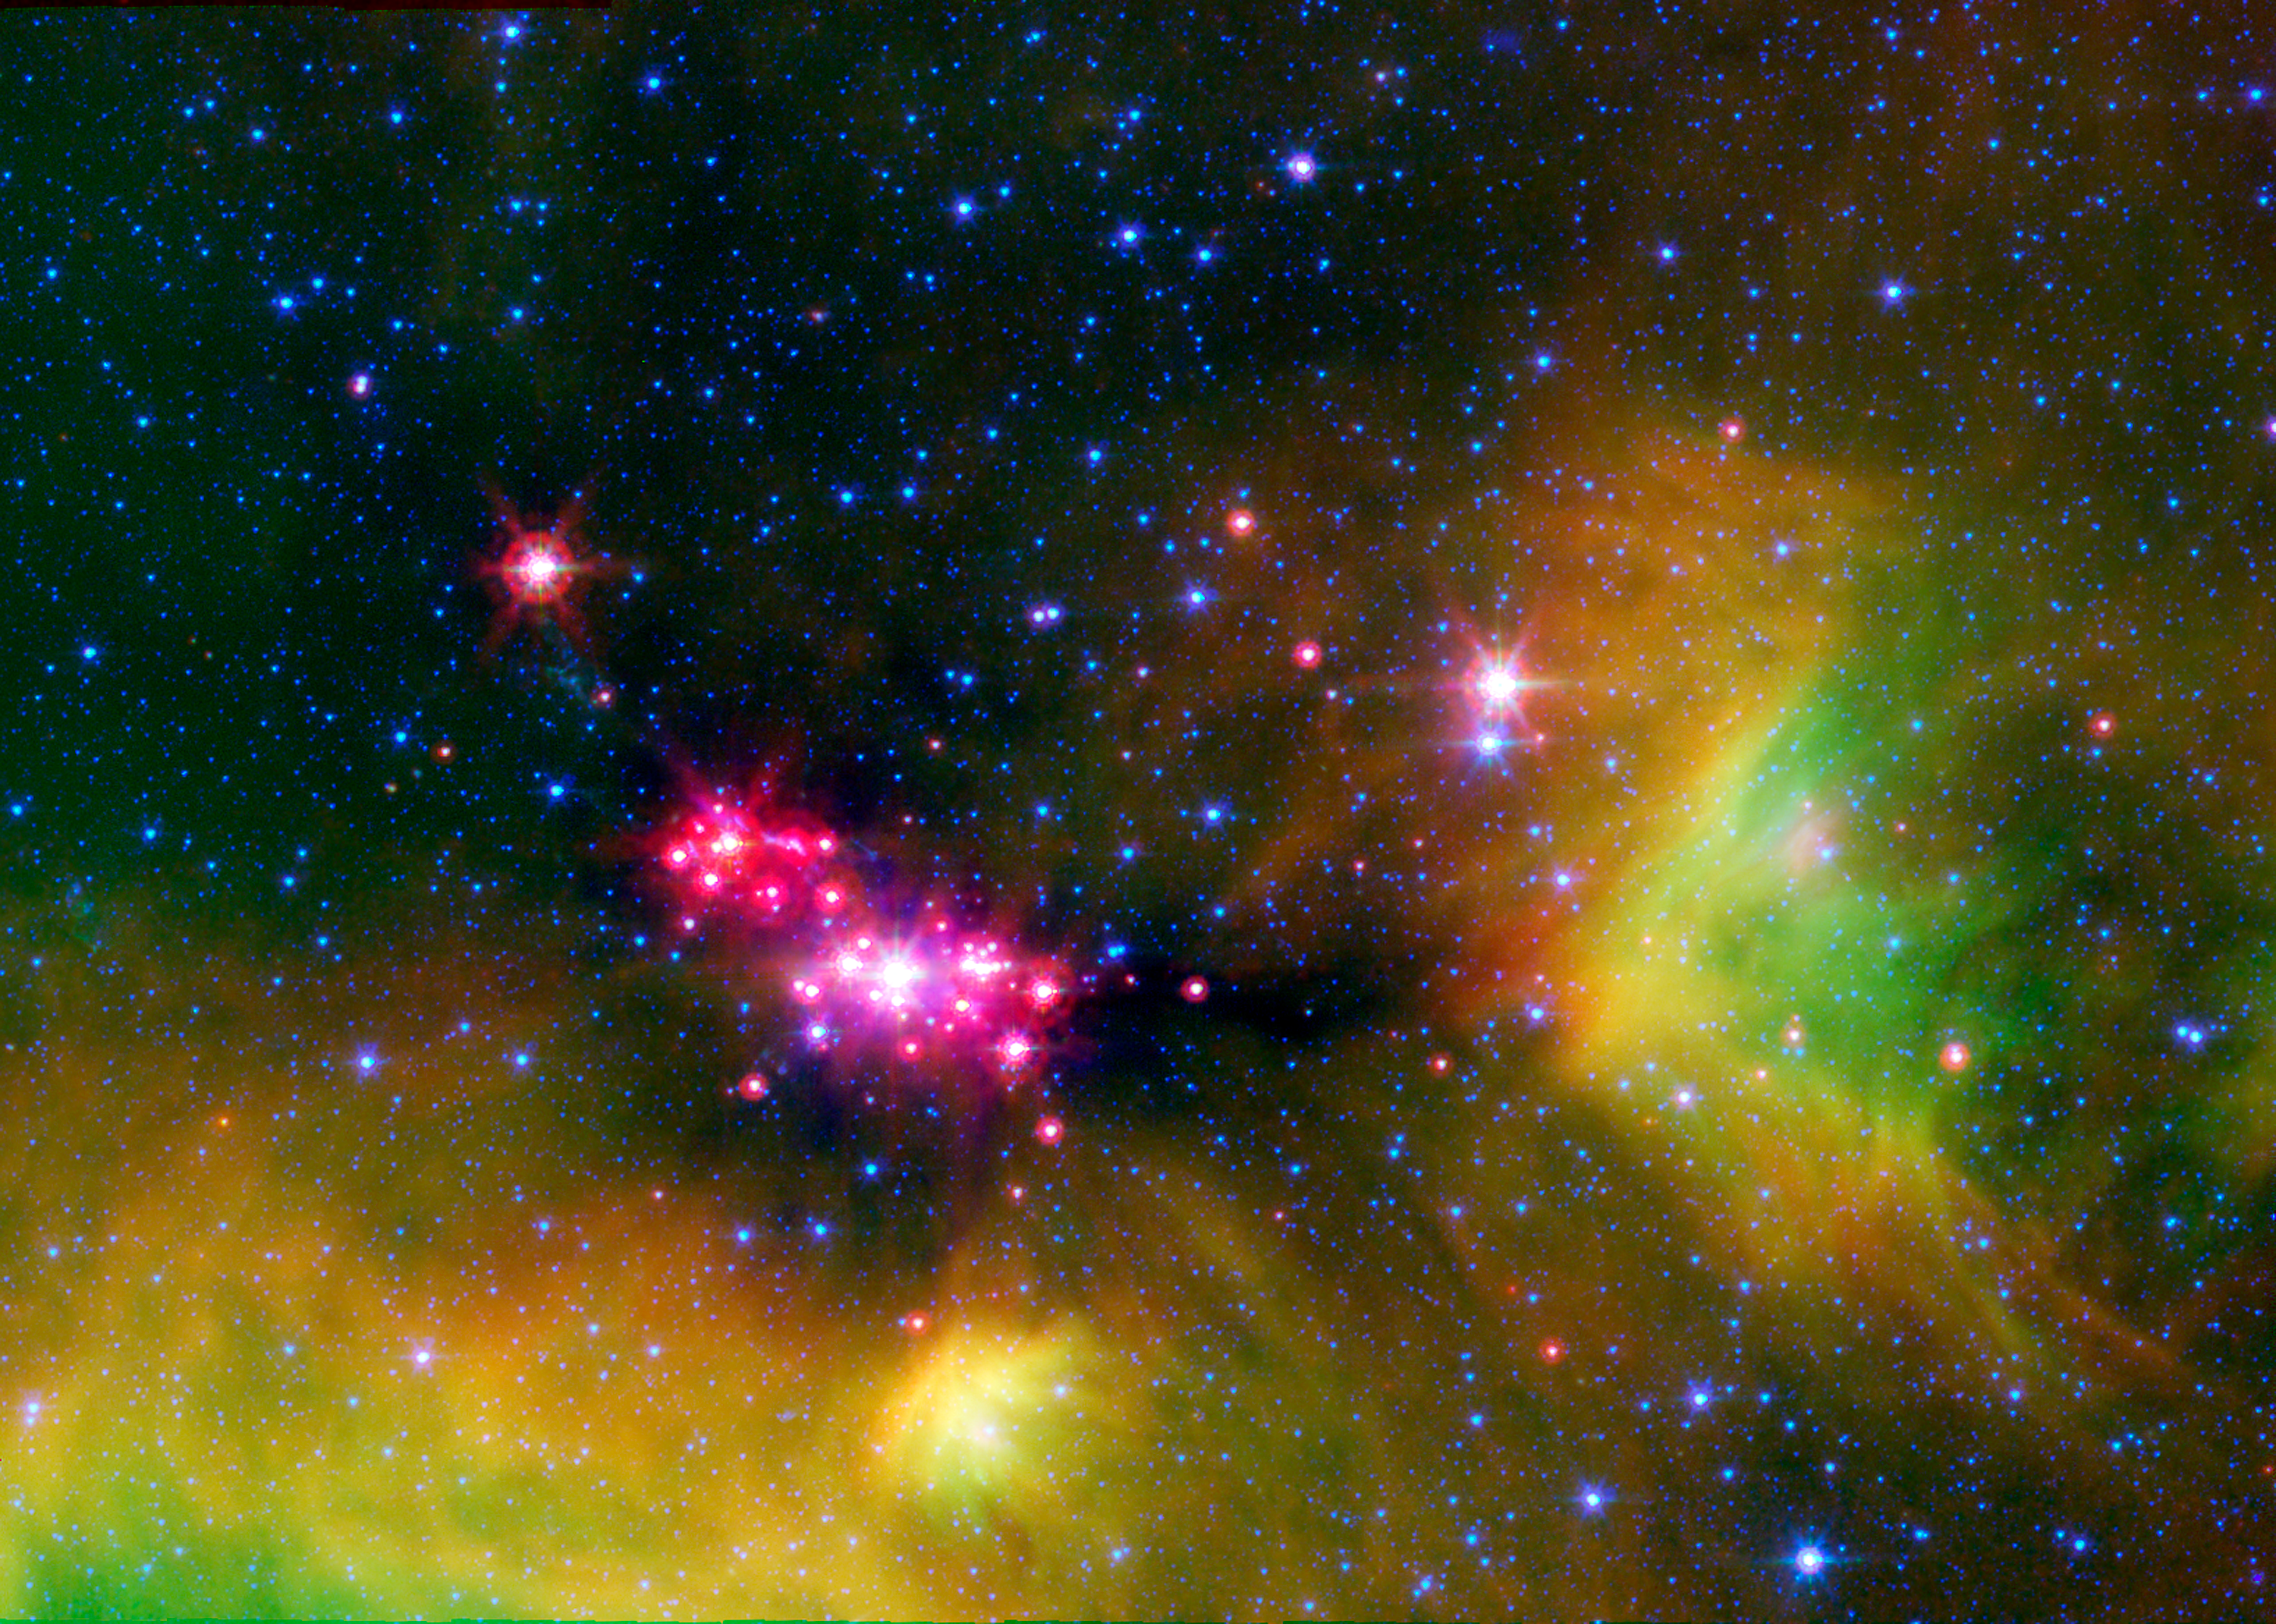

Seeing Stars in Serpens

Infant stars are glowing gloriously in this infrared image of the Serpens star-forming region, captured by NASA's Spitzer Space Telescope.

The reddish-pink dots are baby stars deeply embedded in the cosmic cloud of gas and dust that collapsed to create it. A dusty disk of cosmic debris, or "protoplanetary disk," that may eventually form planets, surrounds the infant stars.

Wisps of green throughout the image indicate the presence of carbon rich molecules called, Polycyclic Aromatic Hydrocarbons (PAHs). On Earth, PAHs can be found on charred barbecue grills and in automobile exhaust. Blue specks sprinkled throughout the image are background stars in our Milky Way Galaxy.

The Serpens star-forming region is located approximately 848 light-years away in the Serpens constellation.

The image is a three-channel false-color composite, where emission at 4.5 microns is blue, emission at 8.0 microns is green, and 24 micron emission is red.

Credit: NASA/JPL-Caltech/L. Cieza (University of Texas at Austin)